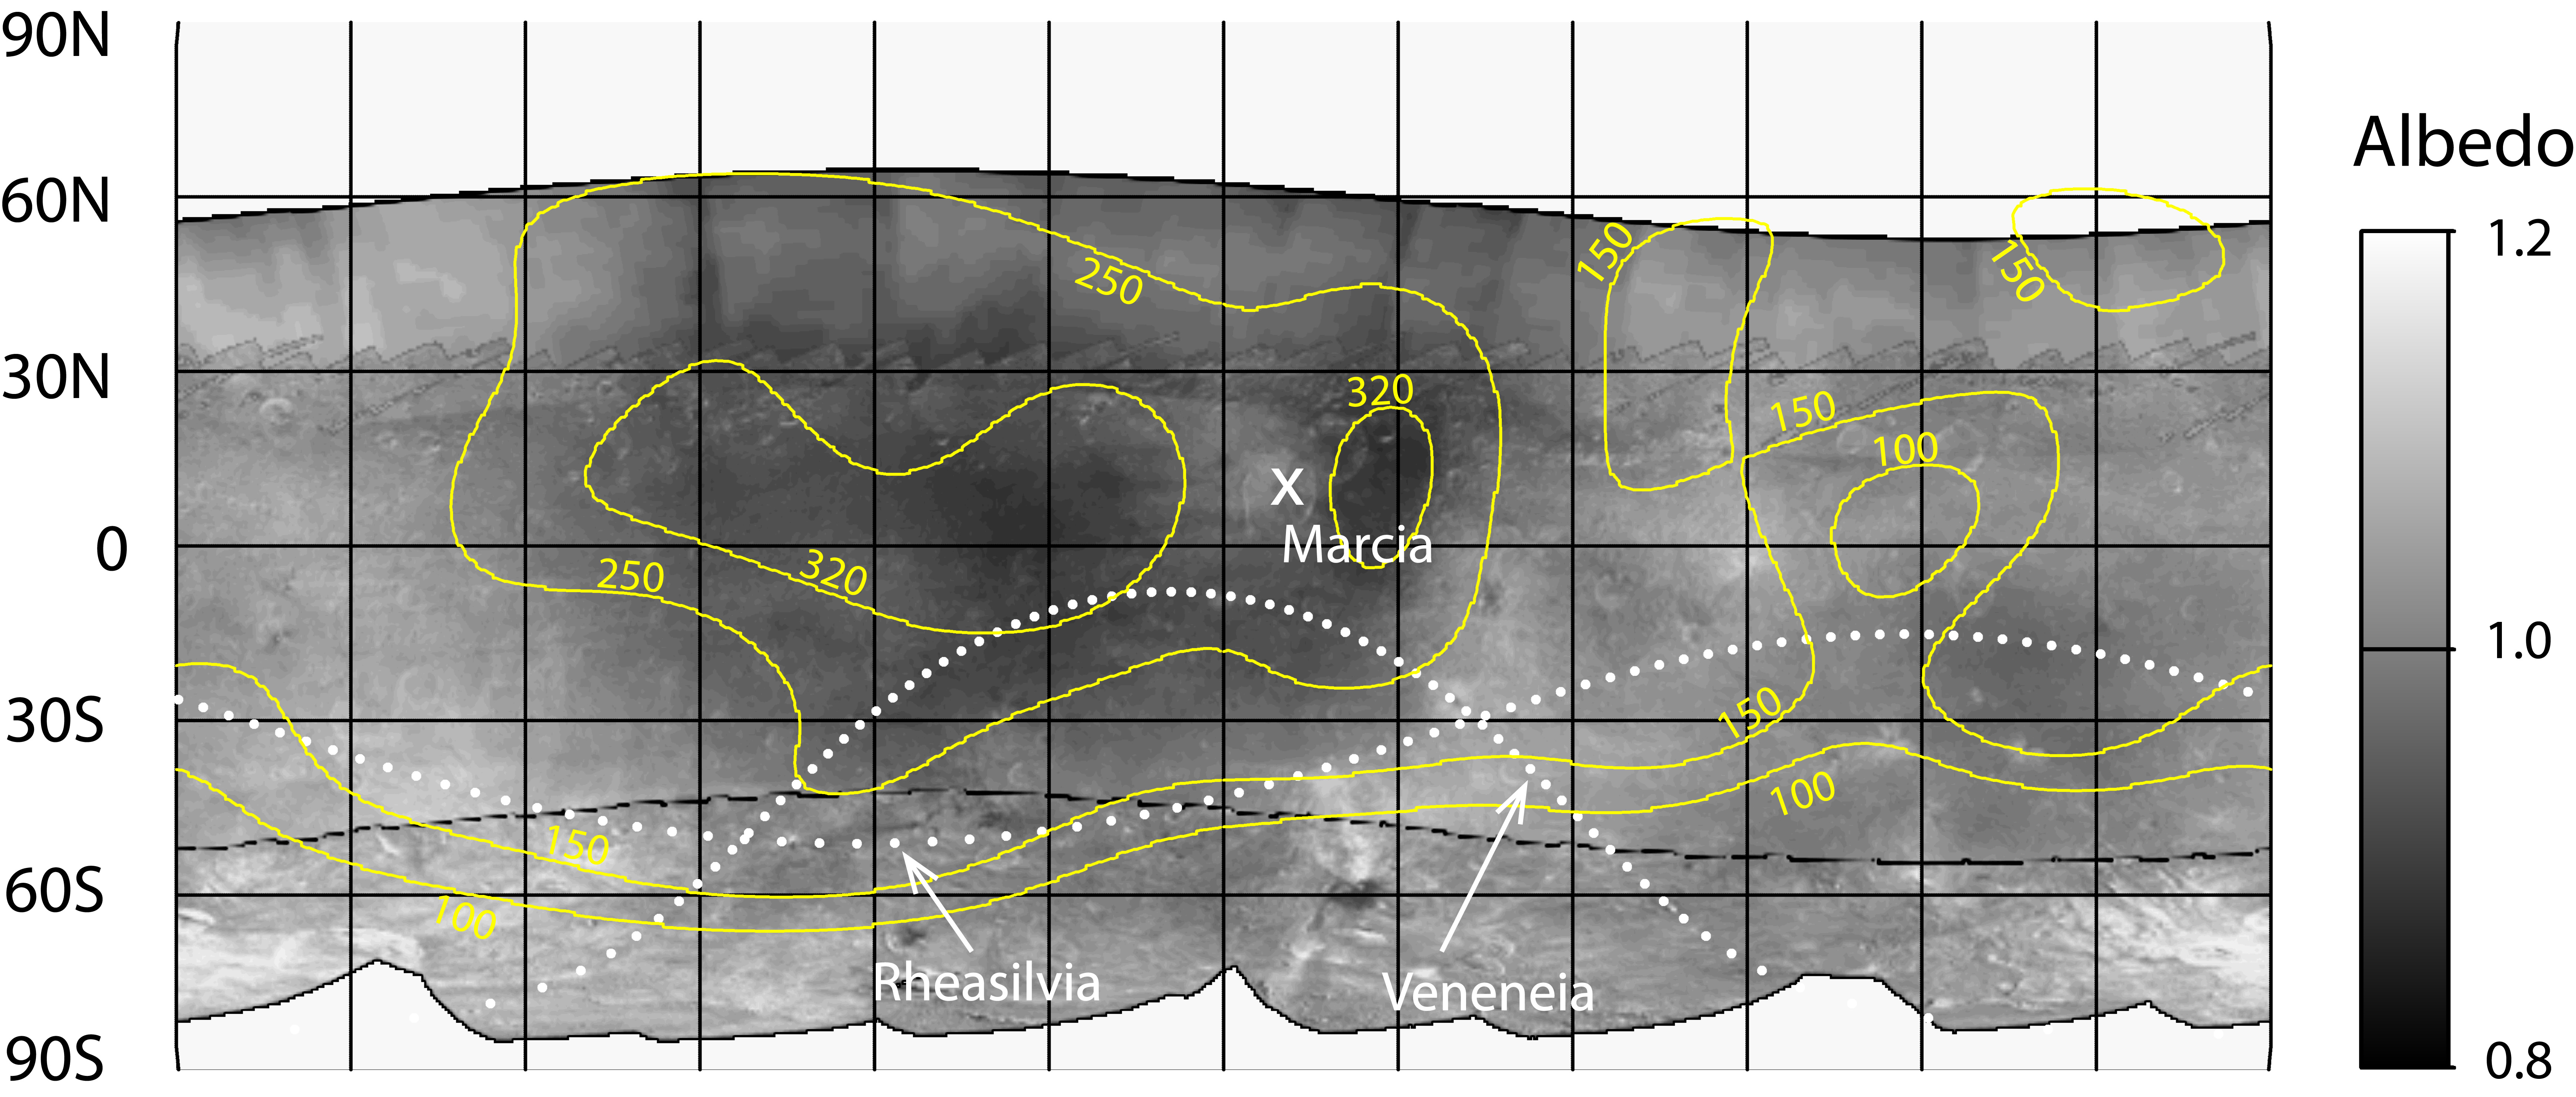

Contour Map of Hydrogen on Vesta

Hydrogen is most abundant in areas with low reflectivity, or albedo, on the giant asteroid Vesta, as shown in this contour map from NASA’s Dawn mission. The hydrogen detected by Dawn’s gamma ray and neutron detector instrument likely exists in the form of hydrated minerals delivered by carbon-rich space rocks that darkened Vesta’s surface.

The range of mapped albedo values is indicated by the scale bar. Contours of hydrogen abundance are superimposed on the map in yellow. Hydrogen abundances have units of micrograms of hydrogen per gram of surface material.

One set of dotted lines indicates the outline of the largest impact basin on Vesta known as Rheasilvia. The second largest impact basin, Veneneia, is outlined with the other dotted line. Marcia crater is indicated with an X.

The map is a cylindrical projection, spanning 360 degrees of longitude. The hydrogen data, obtained in Dawn’s lowest mapping orbit from December 2011 to May 2012, are superimposed on an albedo map of Vesta made from data from Dawn’s framing camera. Dawn arrived at Vesta in July 2011 and departed in September 2012.

Dawn’s mission to Vesta and Ceres is managed by JPL for NASA’s Science Mission Directorate in Washington. JPL is a division of the California Institute of Technology in Pasadena. Dawn is a project of the directorate’s Discovery Program, managed by NASA’s Marshall Space Flight Center in Huntsville, Ala. UCLA is responsible for overall Dawn mission science. Orbital Sciences Corp. in Dulles, Va., designed and built the spacecraft. The gamma ray and neutron detector instrument was built by Los Alamos National Laboratory, N.M., and is operated by the Planetary Science Institute, Tucson, Ariz.

Credit: NASA/JPL-Caltech/UCLA/PSI/MPS/DLR/IDA